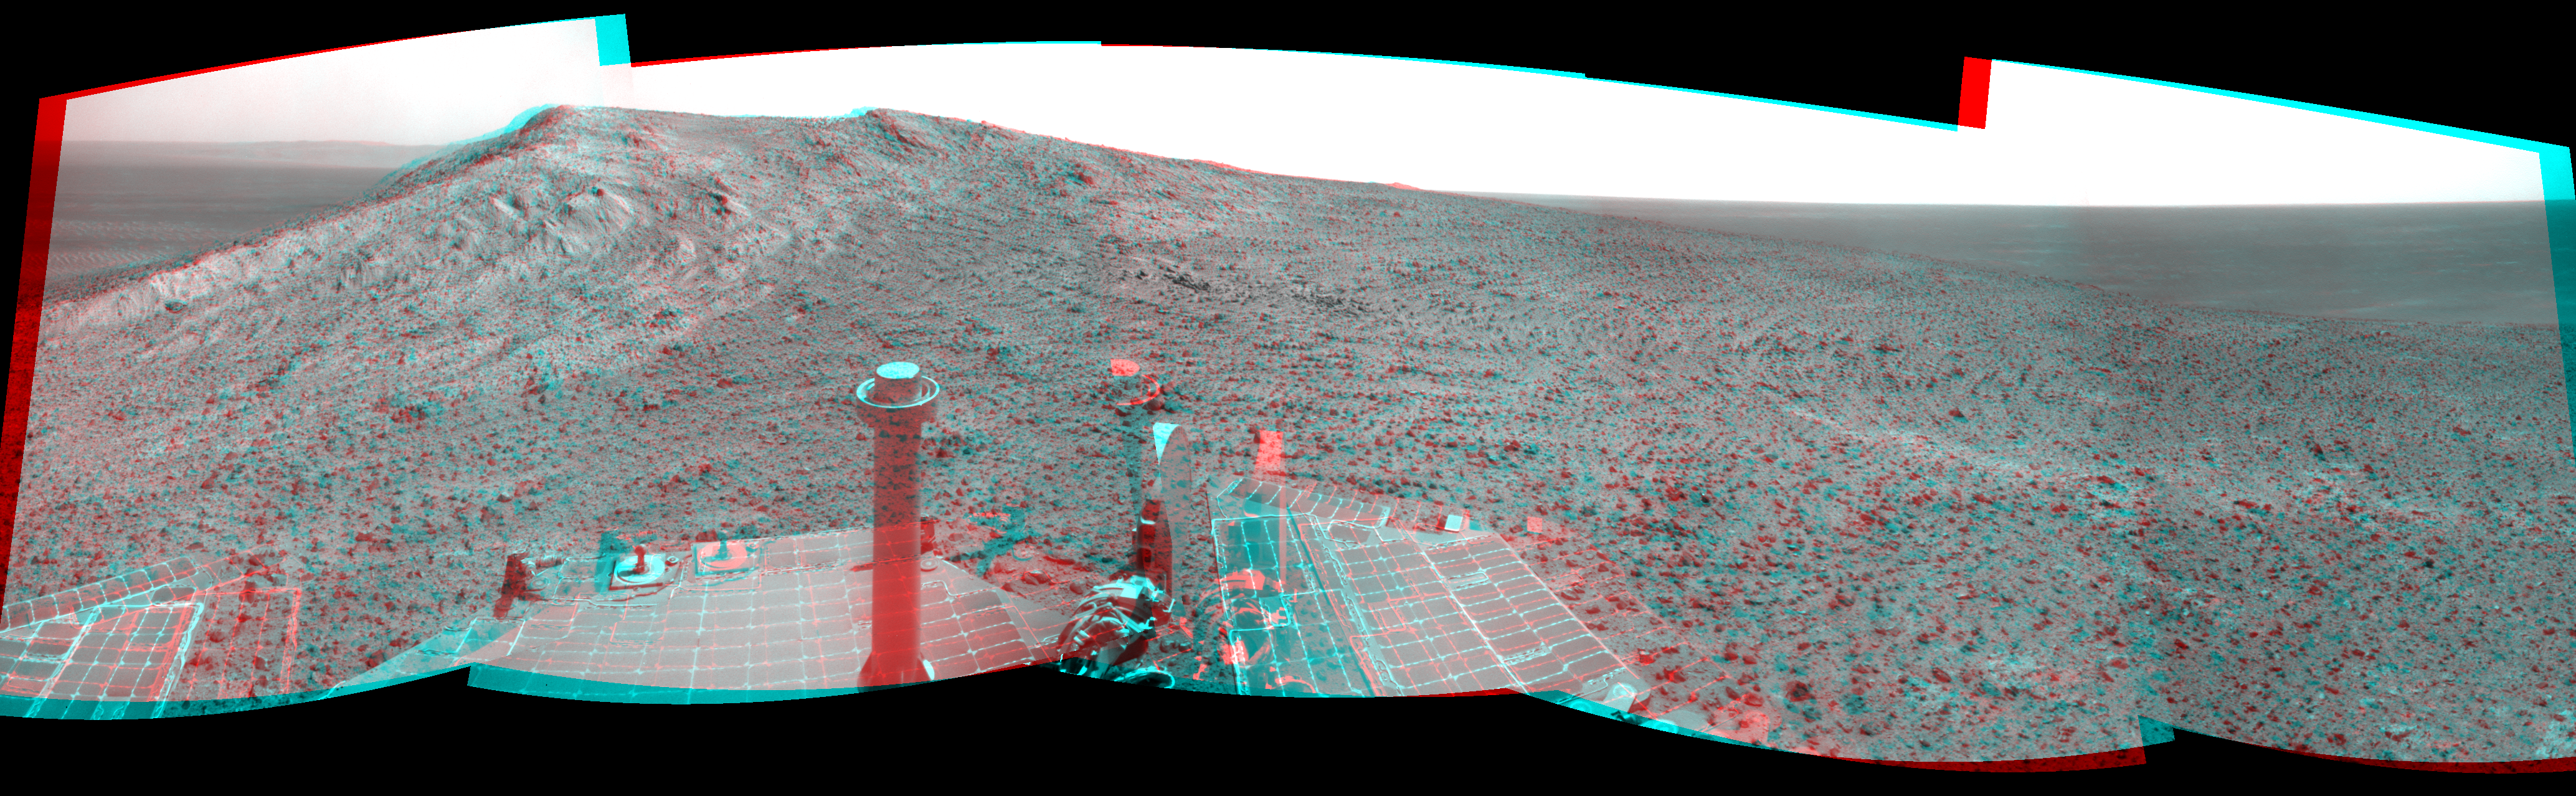

Approach to ‘Cape Tribulation’ Summit (Stereo)

NASA’s Mars Exploration Rover Opportunity recorded this stereo view of the summit of “Cape Tribulation,” on the western rim of Endeavour Crater, on the day before the rover drove to the top. The scene appears three-dimensional when seen through blue-red glasses with the red lens on the left.

This crest is about 440 feet (about 135 meters) higher in elevation than the plain surrounding the crater, higher than any other point Opportunity has reached since it began exploring the Endeavour rim in 2011.

This view combines images taken by the left-eye and right-eye cameras of Opportunity’s stereo navigation camera on Jan. 5, 2015, during the 3,893rd Martian day, or sol, of the rover’s work on Mars. The summit is about 40 feet (about 12 meters) southwest of the location from which the images were taken.

JPL manages the Mars Exploration Rover Project for NASA’s Science Mission Directorate in Washington.

Credit: NASA/JPL-Caltech